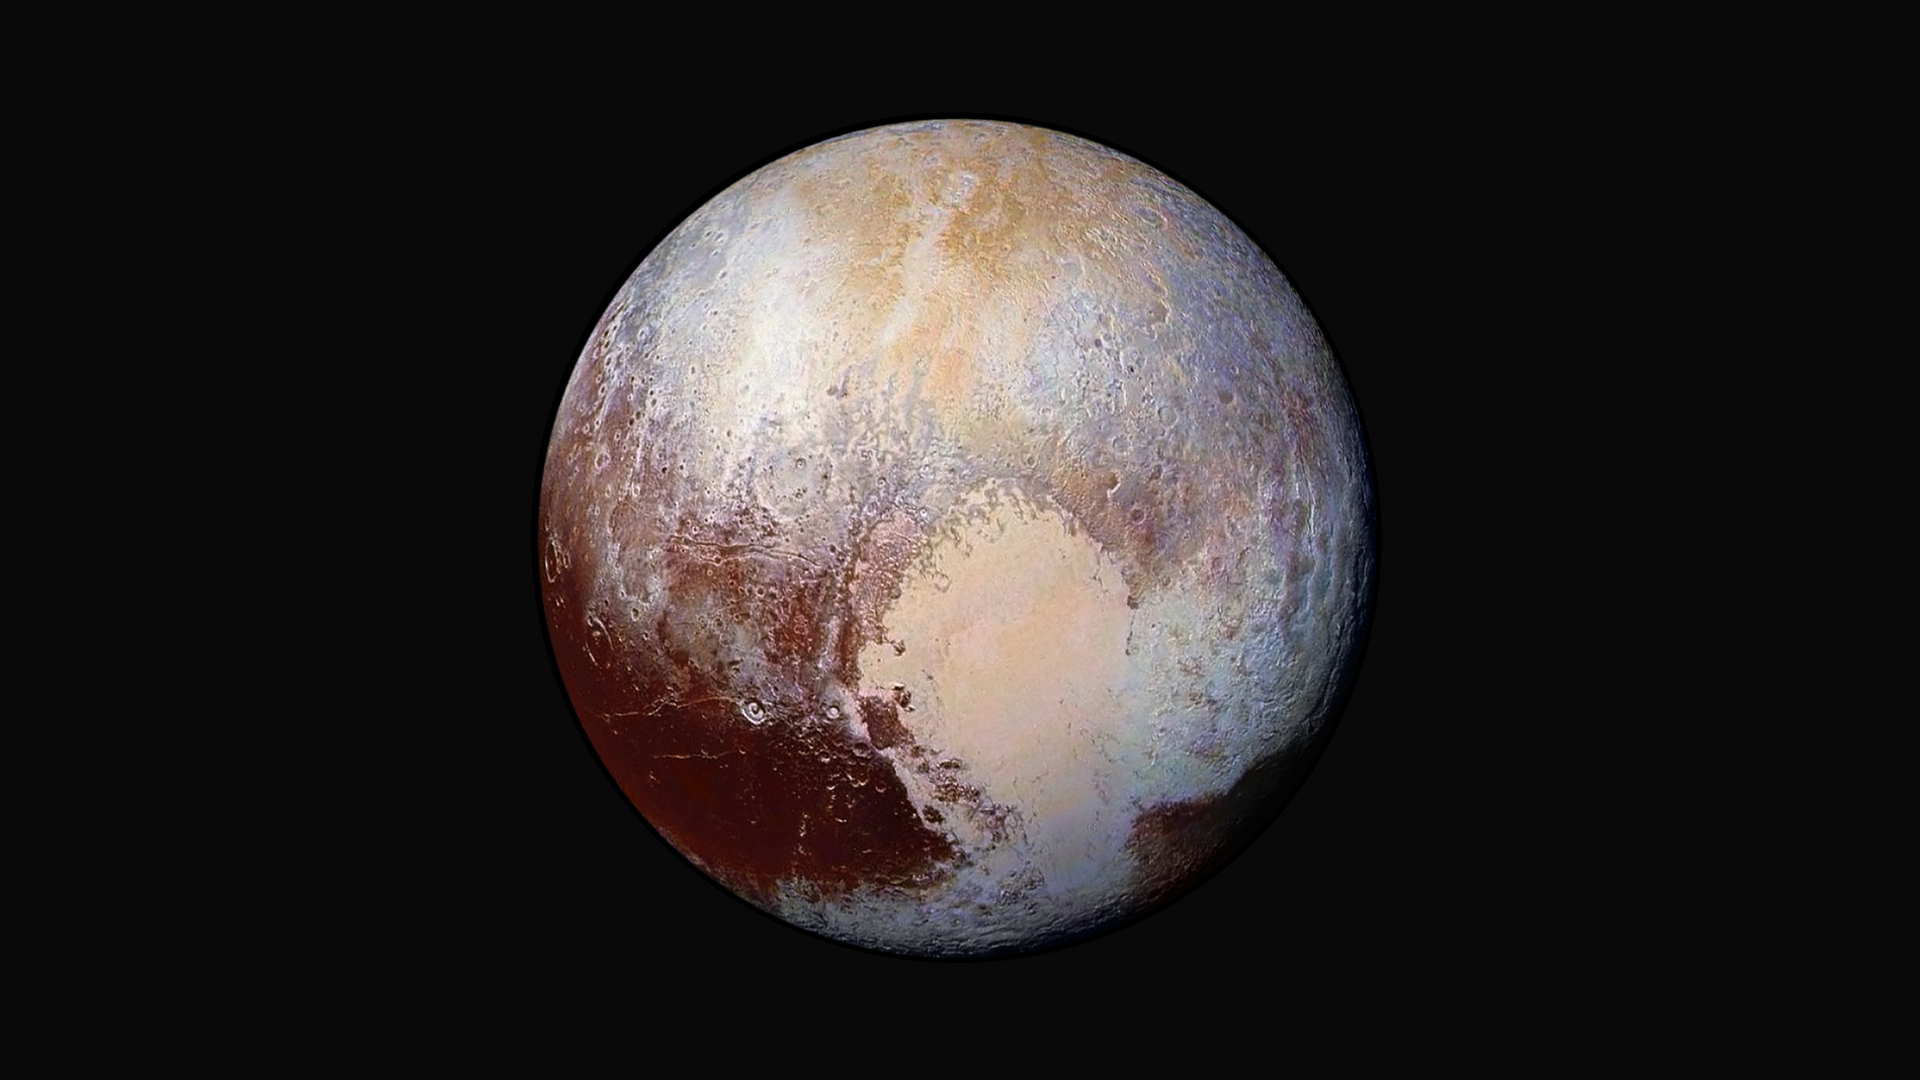

Pluto’s Colorful Composition

Four images from New Horizons’ Long Range Reconnaissance Imager (LORRI) were combined with color data from the spacecraft’s Ralph instrument to create this enhanced color global view of Pluto. (The lower right edge of Pluto in this view currently lacks high-resolution color coverage.) The images, taken July 13, 2015, when the spacecraft was 280,000 miles (450,000 kilometers) away from Pluto, show features as small as 1.4 miles (2.2 kilometers).

This enhanced color image helps scientists detect differences in the composition and texture of Pluto’s surface. The data hint that Pluto may still be geologically active, a theory that could explain how Pluto’s escaping atmosphere remains flush with nitrogen.

The Johns Hopkins University Applied Physics Laboratory in Laurel, Maryland, designed, built, and operates the New Horizons spacecraft, and manages the mission for NASA’s Science Mission Directorate. The Southwest Research Institute, based in San Antonio, leads the science team, payload operations and encounter science planning. New Horizons is part of the New Frontiers Program managed by NASA’s Marshall Space Flight Center in Huntsville, Alabama.

Credit: NASA/Johns Hopkins University Applied Physics Laboratory/Southwest Research Institute